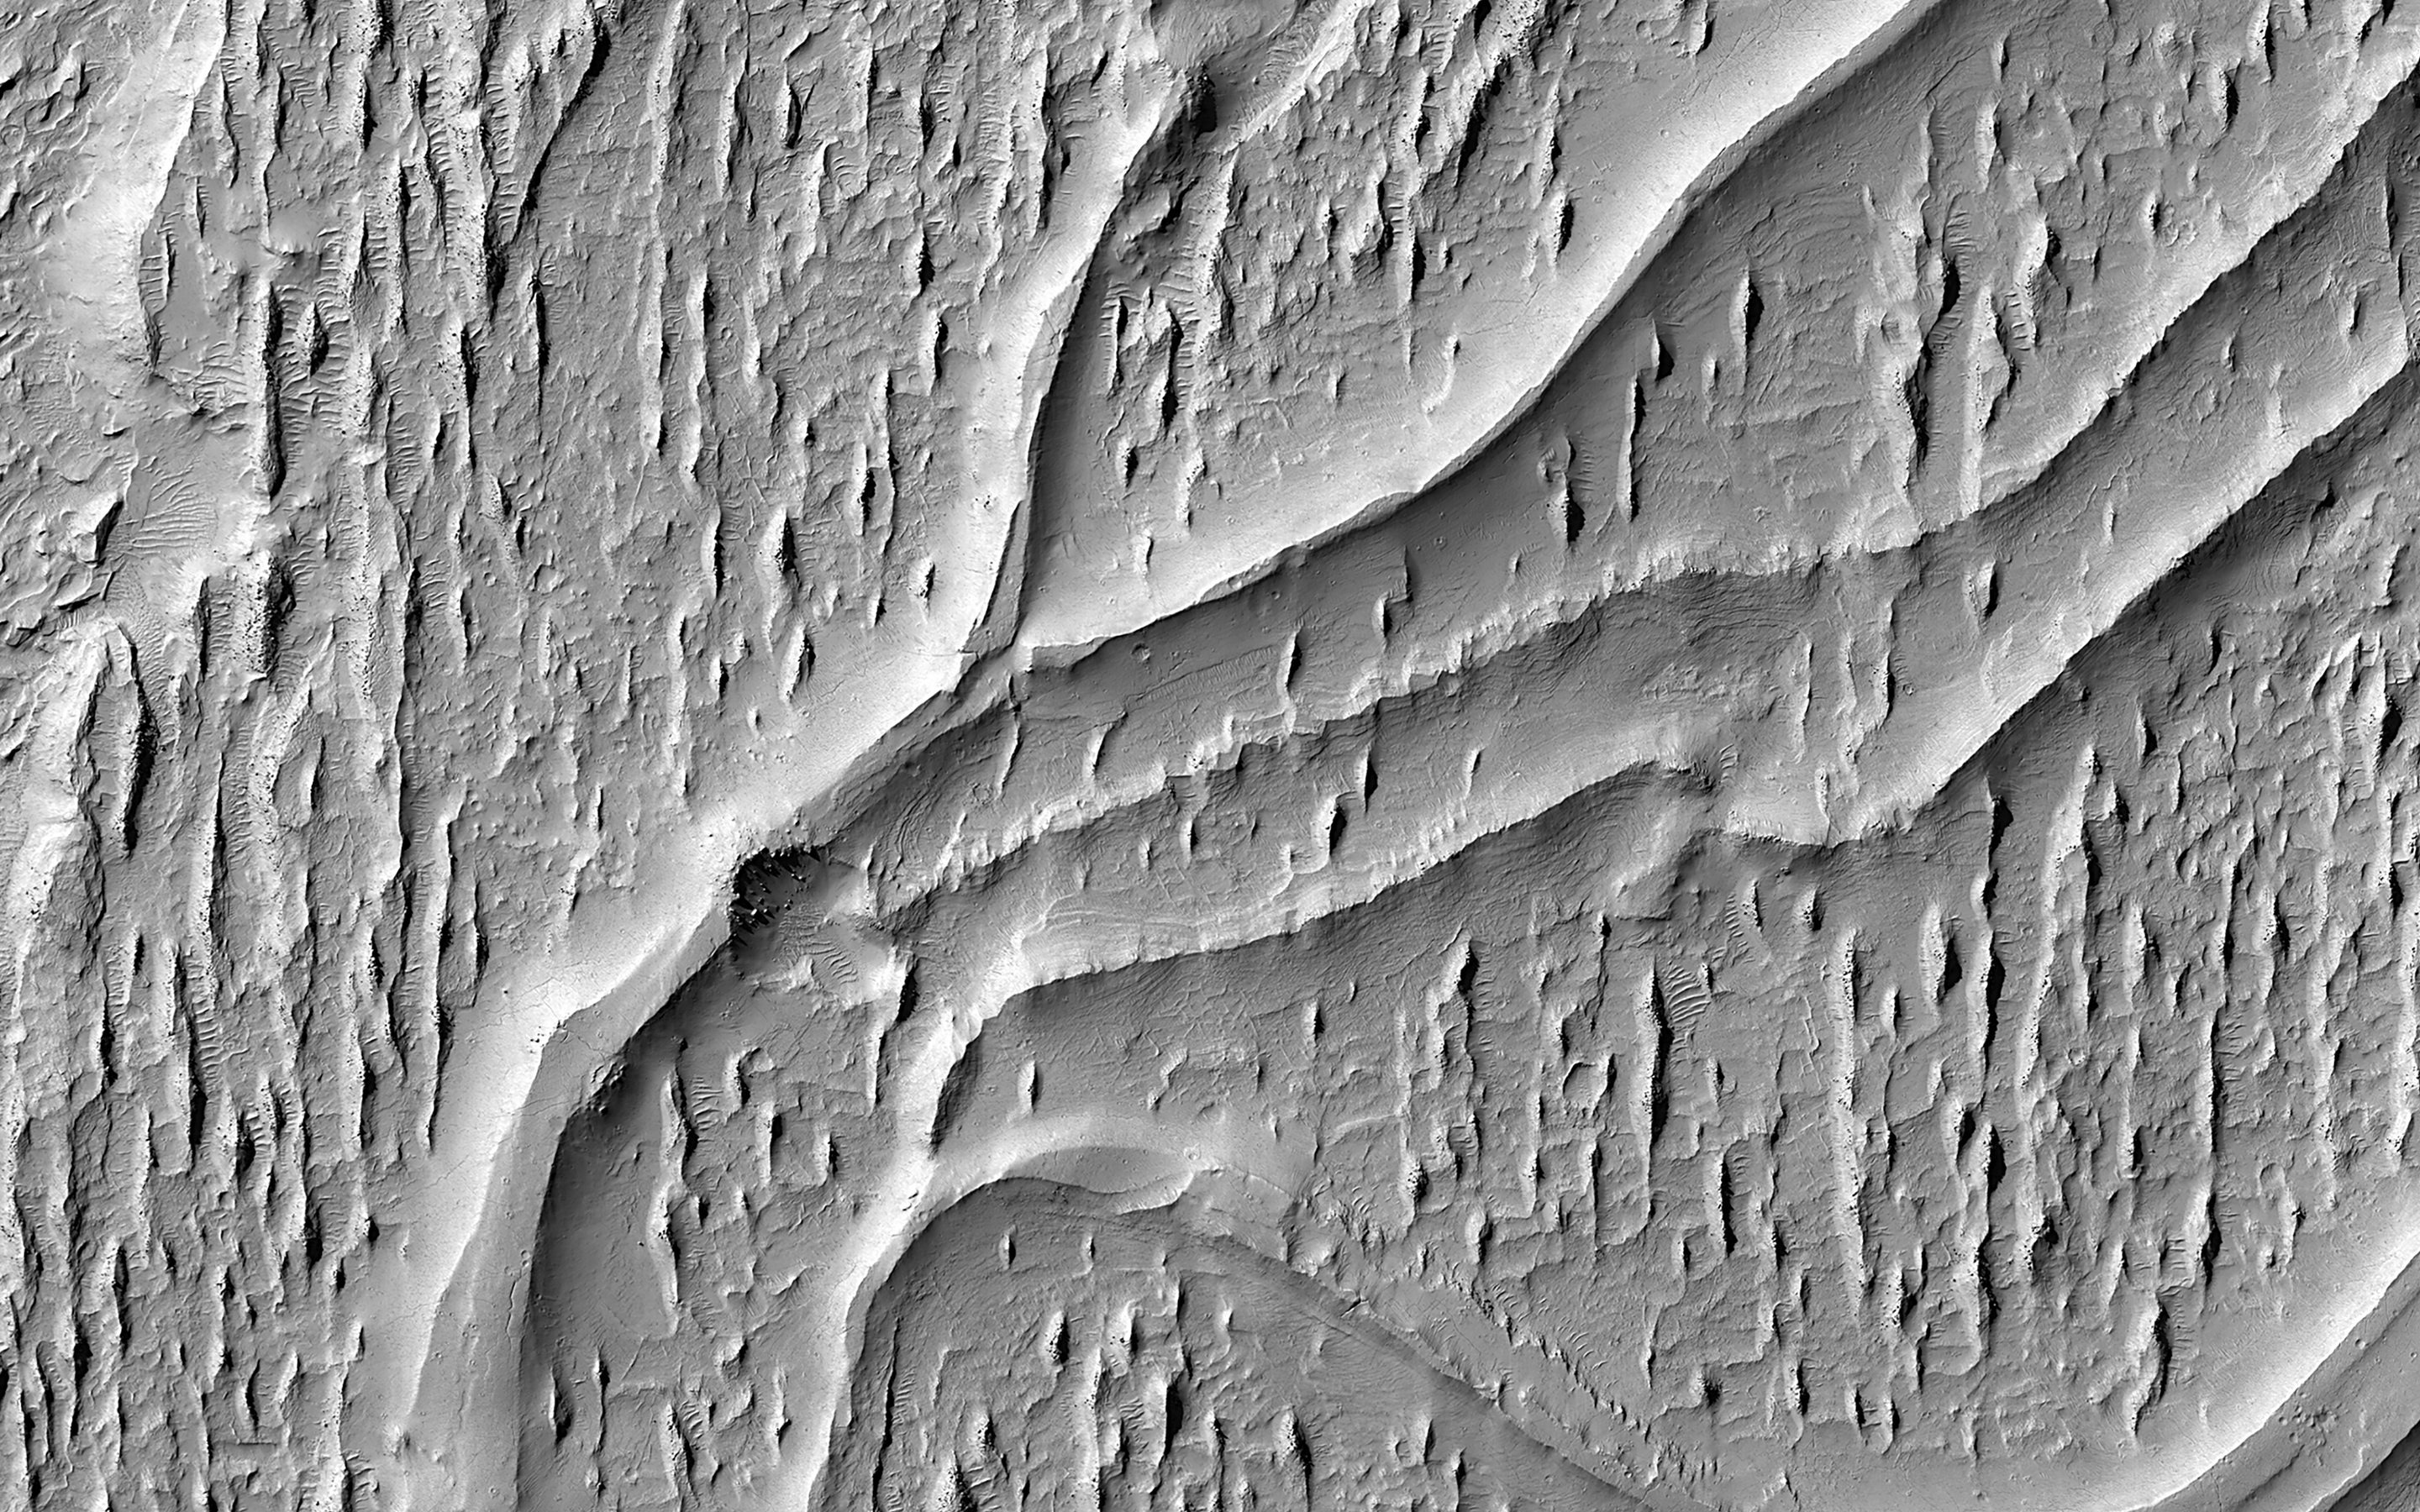

Curving Ridges in Aeolis Planum

Multiple processes, which may have occurred billions of years apart, are reflected in this HiRISE image of Aeolis Planum.

Cutting across the scene are curvilinear ridges. These likely represent ancient, meandering river channels that flowed across the surface and buried themselves over time. The channels have subsequently been exposed to the surface by the wind, forming the cross-cutting ridges.

Approximately north-south across the image are a series of linear ridges called “yardangs,” which are streamlined landforms that also form due to wind-driven erosion. The orientation of the yardangs reflects the prevailing wind direction when they formed. Both sets of ridges emerged from the preferential removal of softer bedrock by the wind.

The map is projected here at a scale of 50 centimeters (19.7 inches) per pixel. (The original image scale is 53.4 centimeters [21.0 inches] per pixel [with 2 x 2 binning]; objects on the order of 160 centimeters [63.0 inches] across are resolved.) North is up.

This is a stereo pair with ESP_080081_1735.

The University of Arizona, in Tucson, operates HiRISE, which was built by Ball Aerospace & Technologies Corp., in Boulder, Colorado. NASA’s Jet Propulsion Laboratory, a division of Caltech in Pasadena, California, manages the Mars Reconnaissance Orbiter Project for NASA’s Science Mission Directorate, Washington.

Credit: NASA/JPL-Caltech/University of Arizona